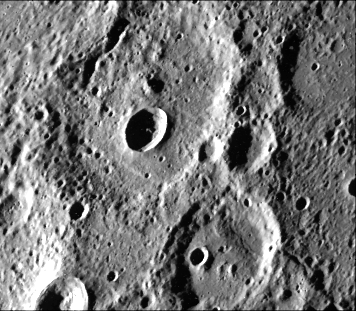

Fresh Crater in Center of Older Crater Basin

A fresh new crater in the center of an older crater basin is shown in this picture (FDS27459) of the surface of Mercury taken March 29, by Mariner 10. The newer crater (almost centered in the photo) is about 12 kilometers (7 1/2 miles) across. The picture, which covers an area 130 by 170 kilometers (90 by 105 miles), was taken from a distance of about 20,700 kilometers (12,860 miles) a half-hour before Mariner 10 made its closest flyby of Mercury.

The Mariner 10 mission, managed by the Jet Propulsion Laboratory for NASA’s Office of Space Science, explored Venus in February 1974 on the way to three encounters with Mercury-in March and September 1974 and in March 1975. The spacecraft took more than 7,000 photos of Mercury, Venus, the Earth and the Moon.

Credit: NASA/JPL